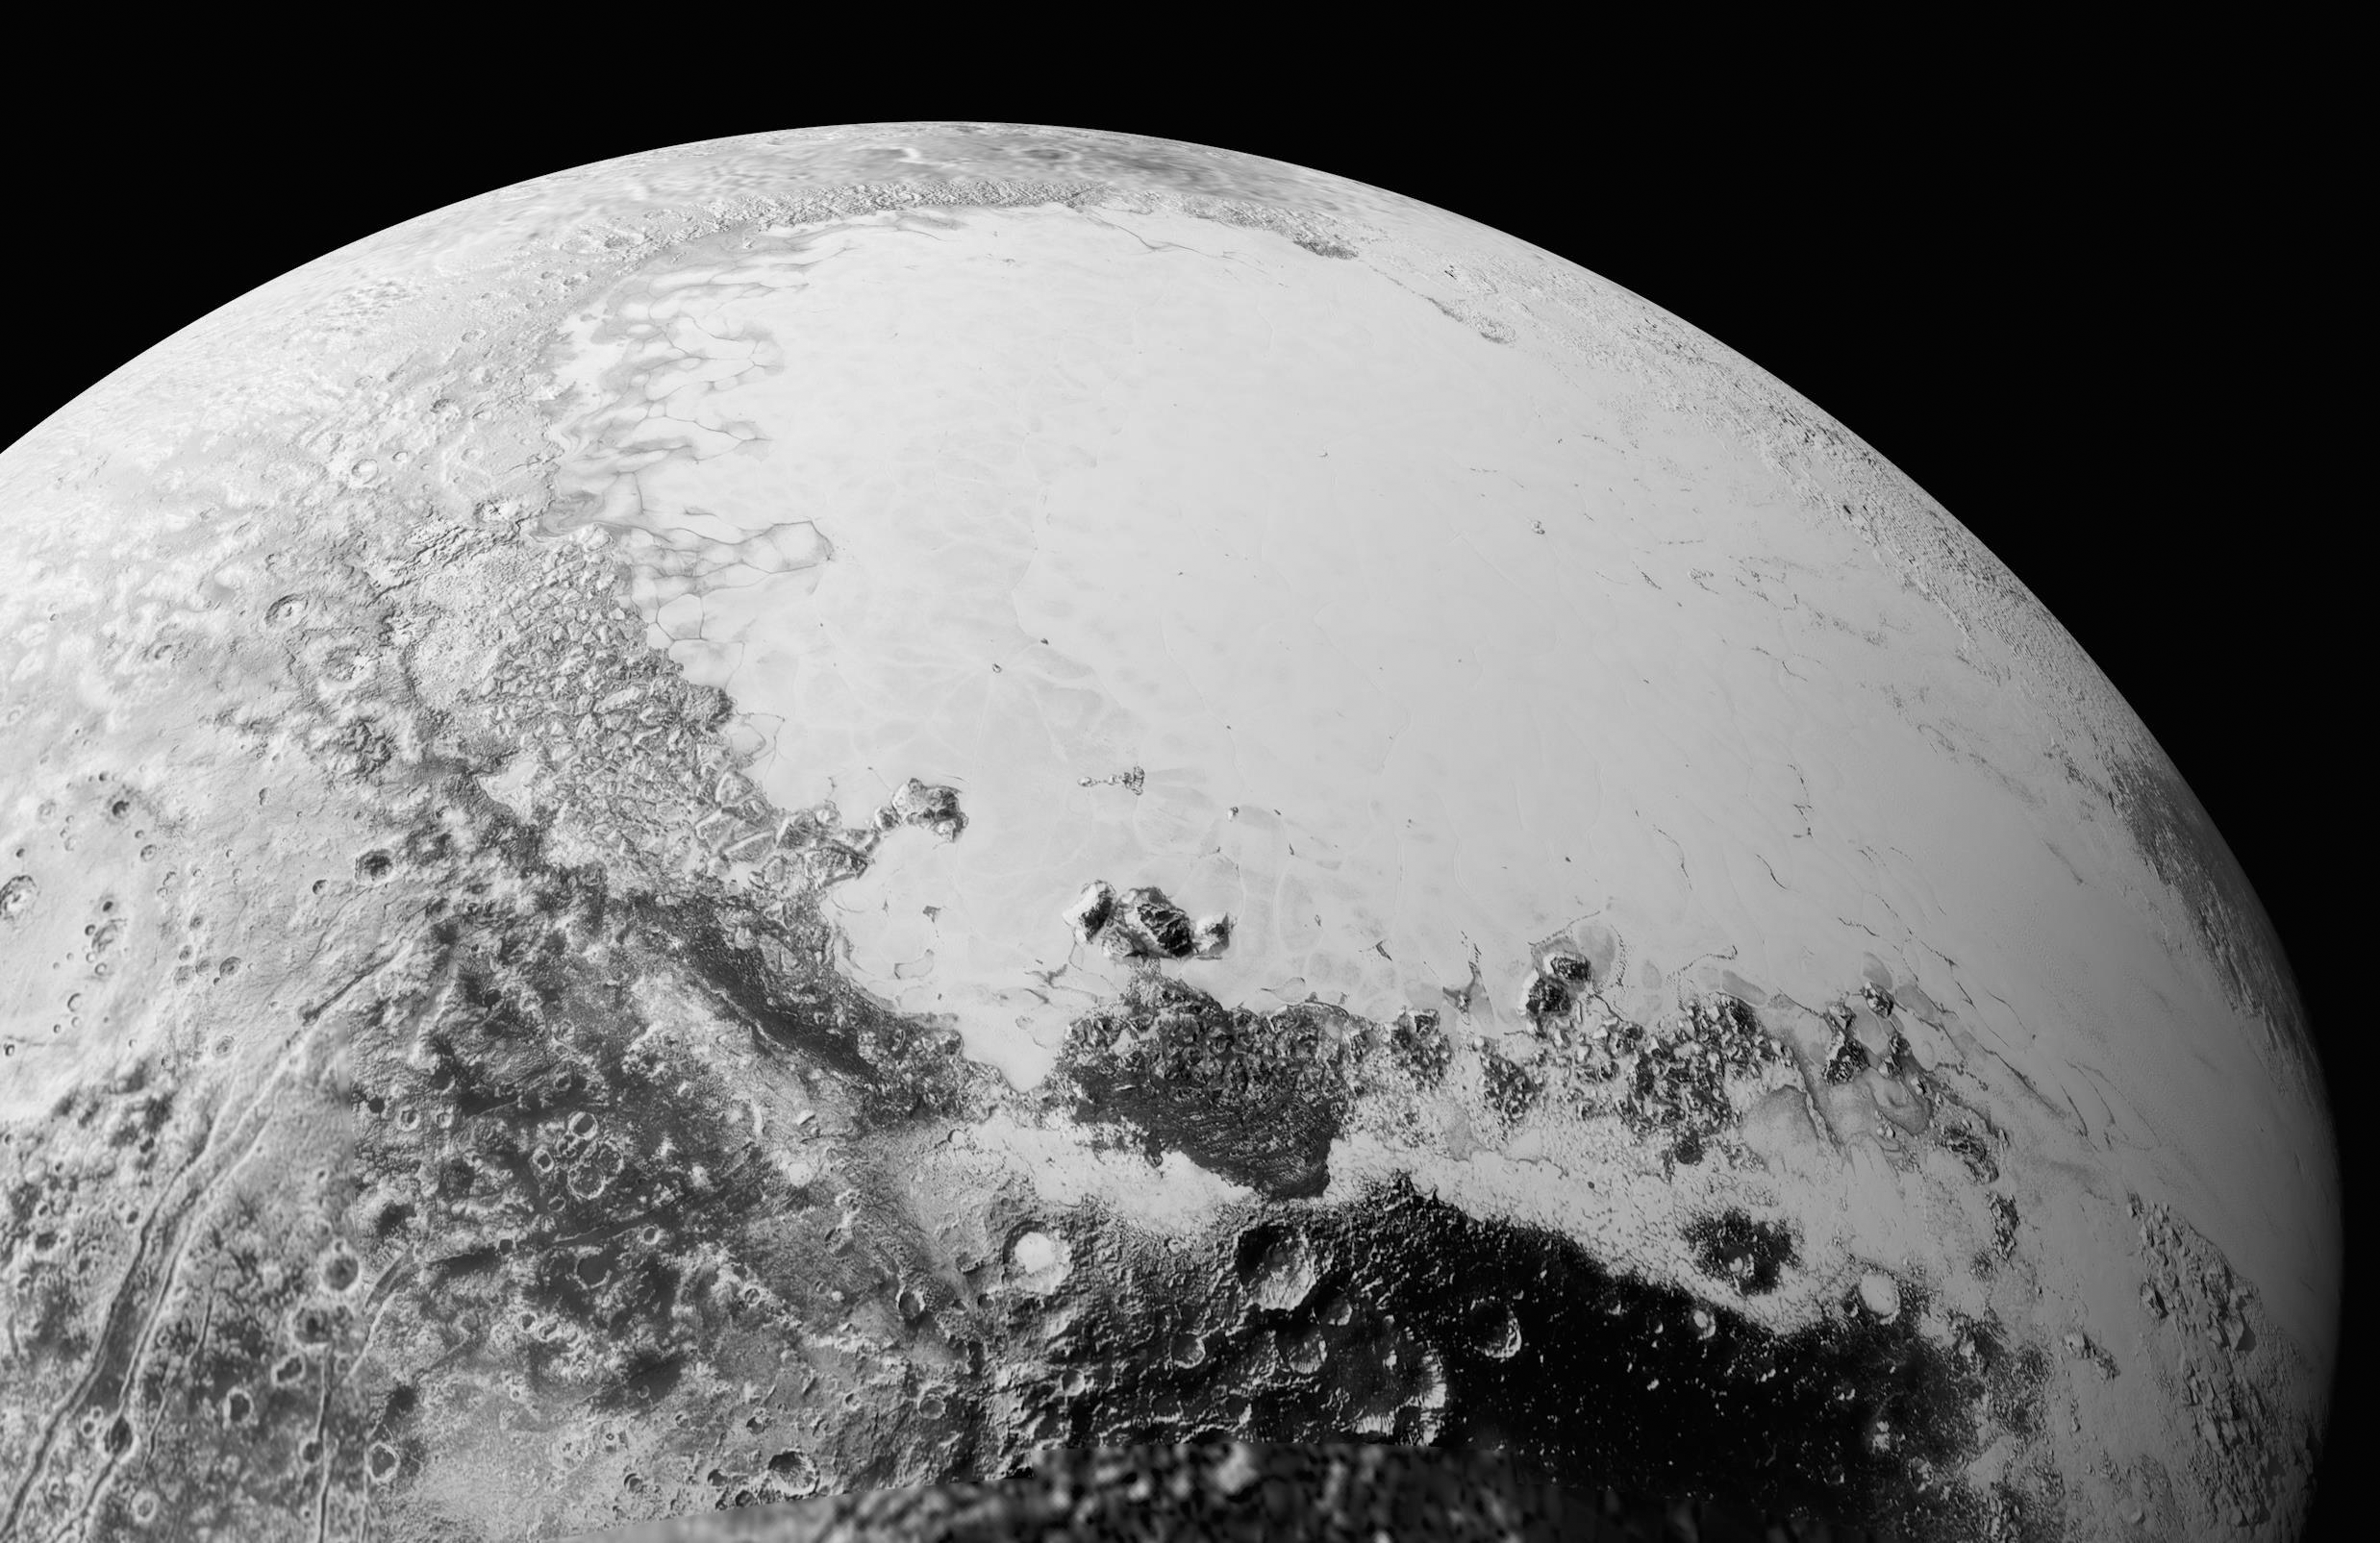

Looking over Pluto

This synthetic perspective view of Pluto, based on the latest high-resolution images to be downlinked from NASA’s New Horizons spacecraft, shows what you would see if you were approximately 1,100 miles (1,800 kilometers) above Pluto’s equatorial area, looking northeast over the dark, cratered, informally named Cthulhu Regio toward the bright, smooth, expanse of icy plains informally called Sputnik Planum. The entire expanse of terrain seen in this image is 1,100 miles (1,800 kilometers) across. The images were taken as New Horizons flew past Pluto on July 14, 2015, from a distance of 50,000 miles (80,000 kilometers).

The Johns Hopkins University Applied Physics Laboratory in Laurel, Maryland, designed, built, and operates the New Horizons spacecraft, and manages the mission for NASA’s Science Mission Directorate. The Southwest Research Institute, based in San Antonio, leads the science team, payload operations and encounter science planning. New Horizons is part of the New Frontiers Program managed by NASA’s Marshall Space Flight Center in Huntsville, Alabama.

Credit: NASA/Johns Hopkins University Applied Physics Laboratory/Southwest Research Institute